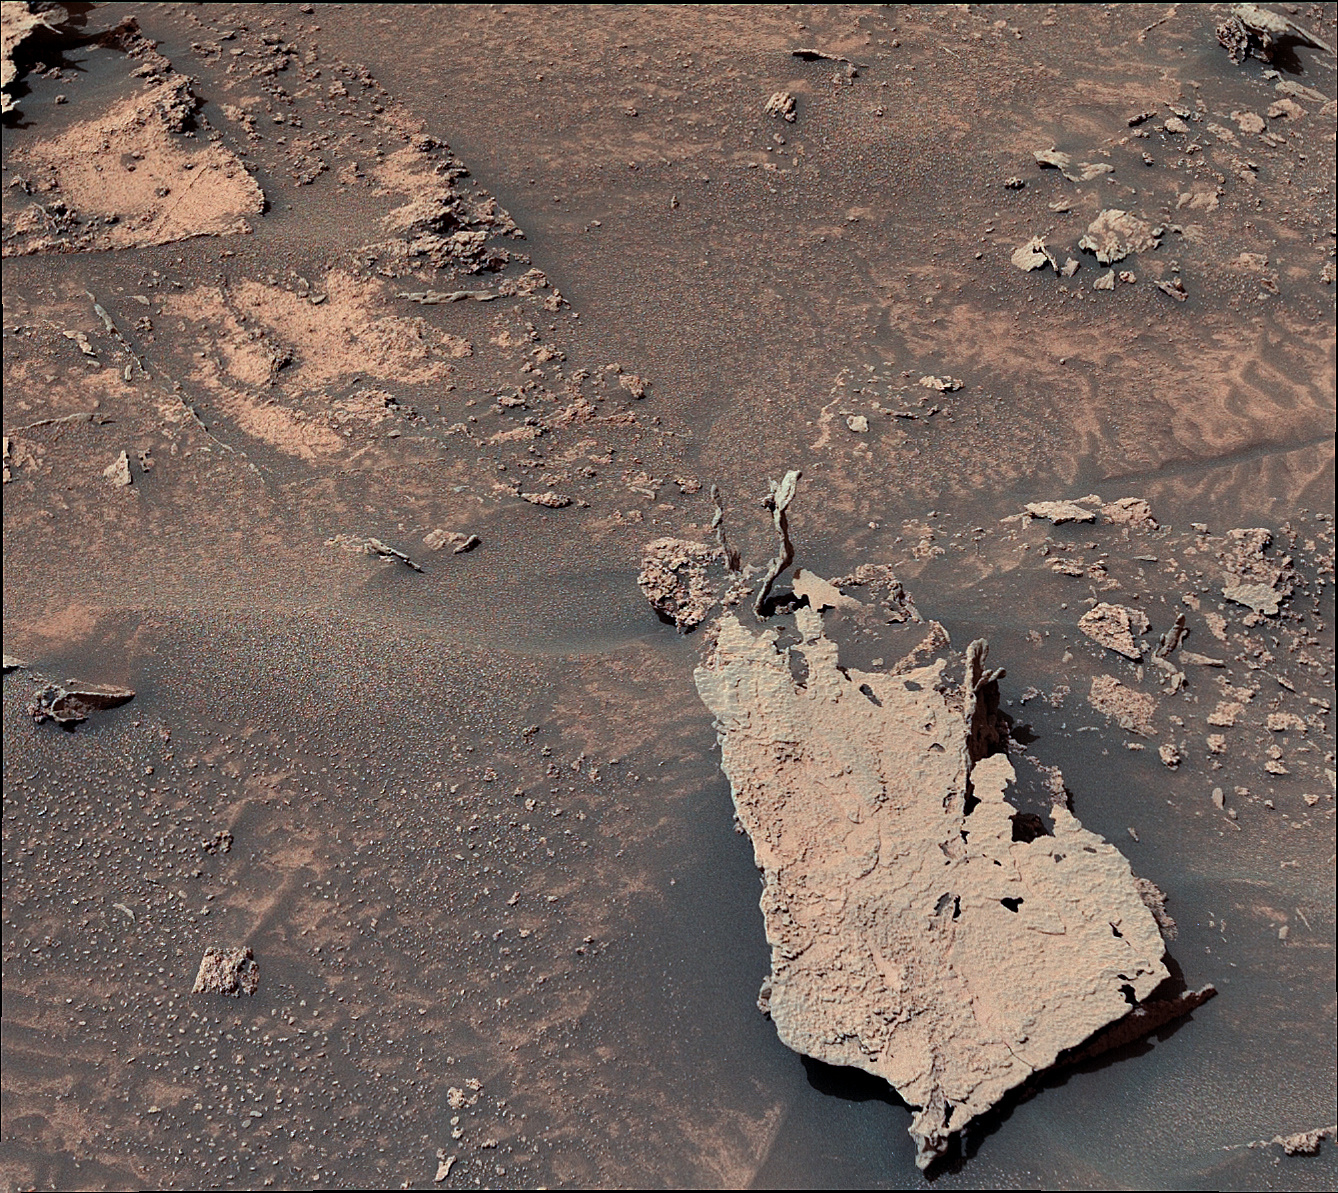

Curiosity Spots Finger-Like Rocks

Figure A

Figure B

NASA’s Curiosity Mars rover spotted these finger-like rocks with its Mast Camera, or Mastcam, on May 15, 2022, the 3,474th Martian day, or sol, of the mission. These likely formed as groundwater trickled through rock in the ancient past, depositing mineral cements over time; many years later, when the rock was exposed to the atmosphere, wind eroded the softer material around the cemented portions. The rocks were found on Mount Sharp, the 3-mile-tall (5-kilometer-tall) mountain that Curiosity has been climbing since 2014.

Figure A shows a close-up of the finger-like rocks.

Figure B is a 3-D version meant to be viewed through red-blue glasses.

Curiosity was built by NASA’s Jet Propulsion Laboratory in Southern California, which leads the mission on behalf of NASA’s Science Mission Directorate in Washington. Malin Space Science Systems in San Diego built and operates Mastcam.

Credit: NASA/JPL-Caltech/MSSS